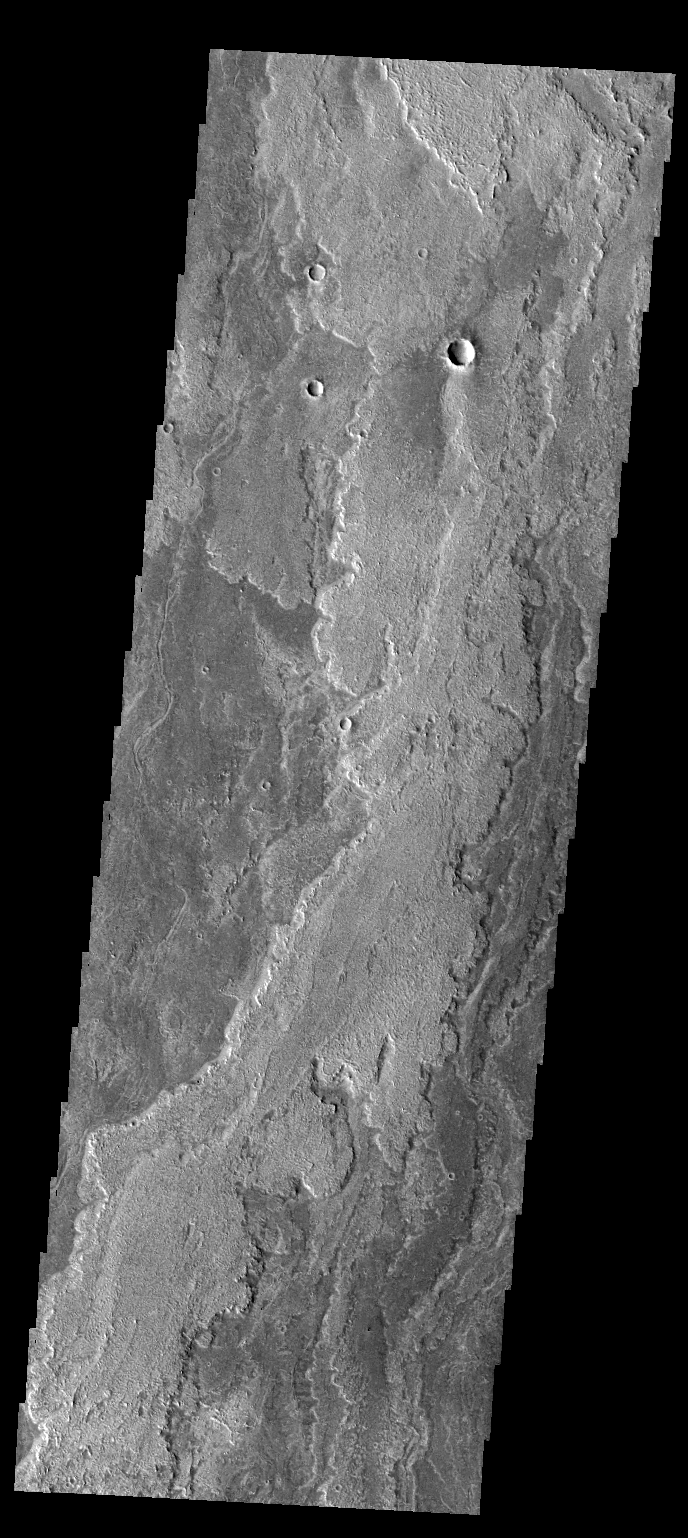

Daedalia Planum

Today’s VIS image shows more of the extensive lava flows in Daedalia Planum.

Credit: NASA/JPL-Caltech/ASU